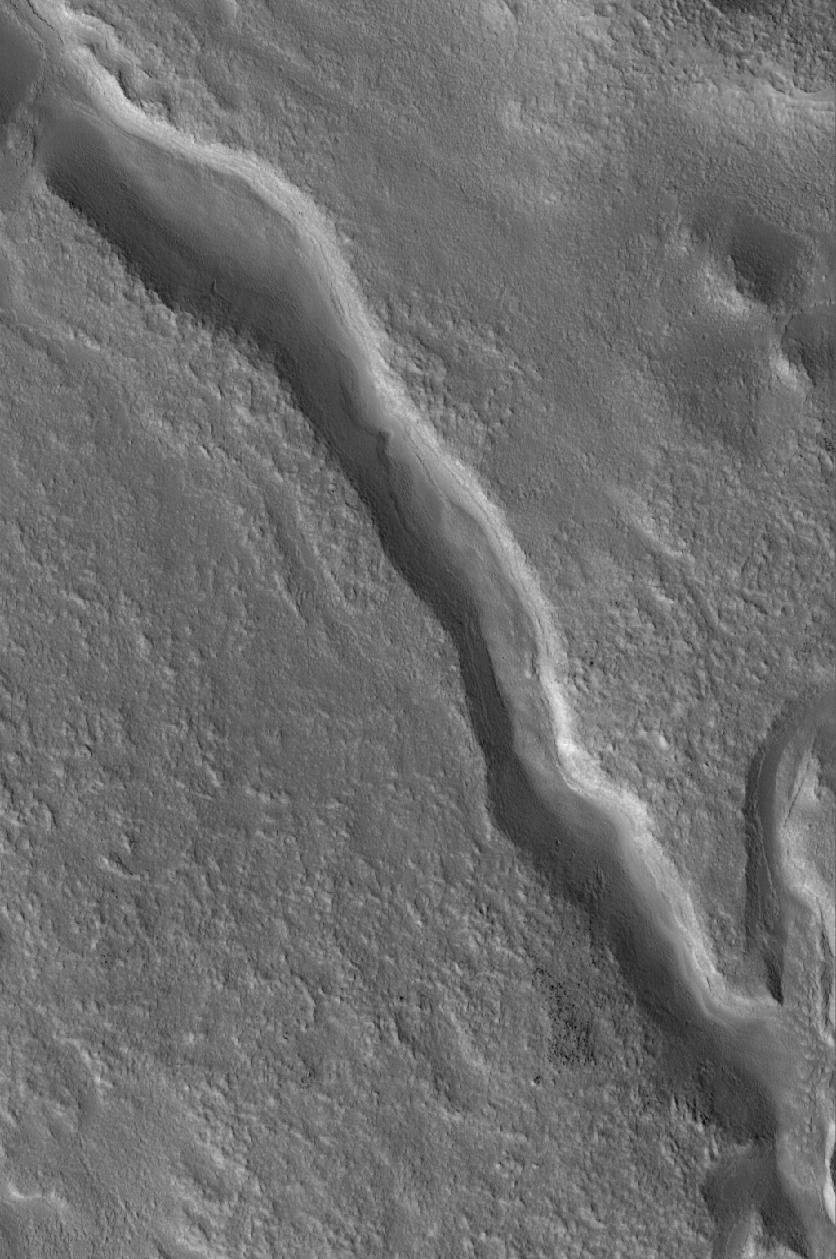

Valley Near Moreux

17 April 2005
This Mars Global Surveyor (MGS) Mars Orbiter Camera (MOC) image shows a valley located at north middle-latitudes near Moreux Crater. This valley might once have been the conduit for a flowing liquid, such as water. Today, the valley is partially filled and the surrounding terrain has the characteristic “roughened” appearance common at middle latitudes in both martian hemispheres.

Location near: 40.7°N, 316.4°W
Image width: ~3 km (~1.9 mi)
Illumination from: lower left
Season: Northern Summer

Credit: NASA/JPL/Malin Space Science Systems